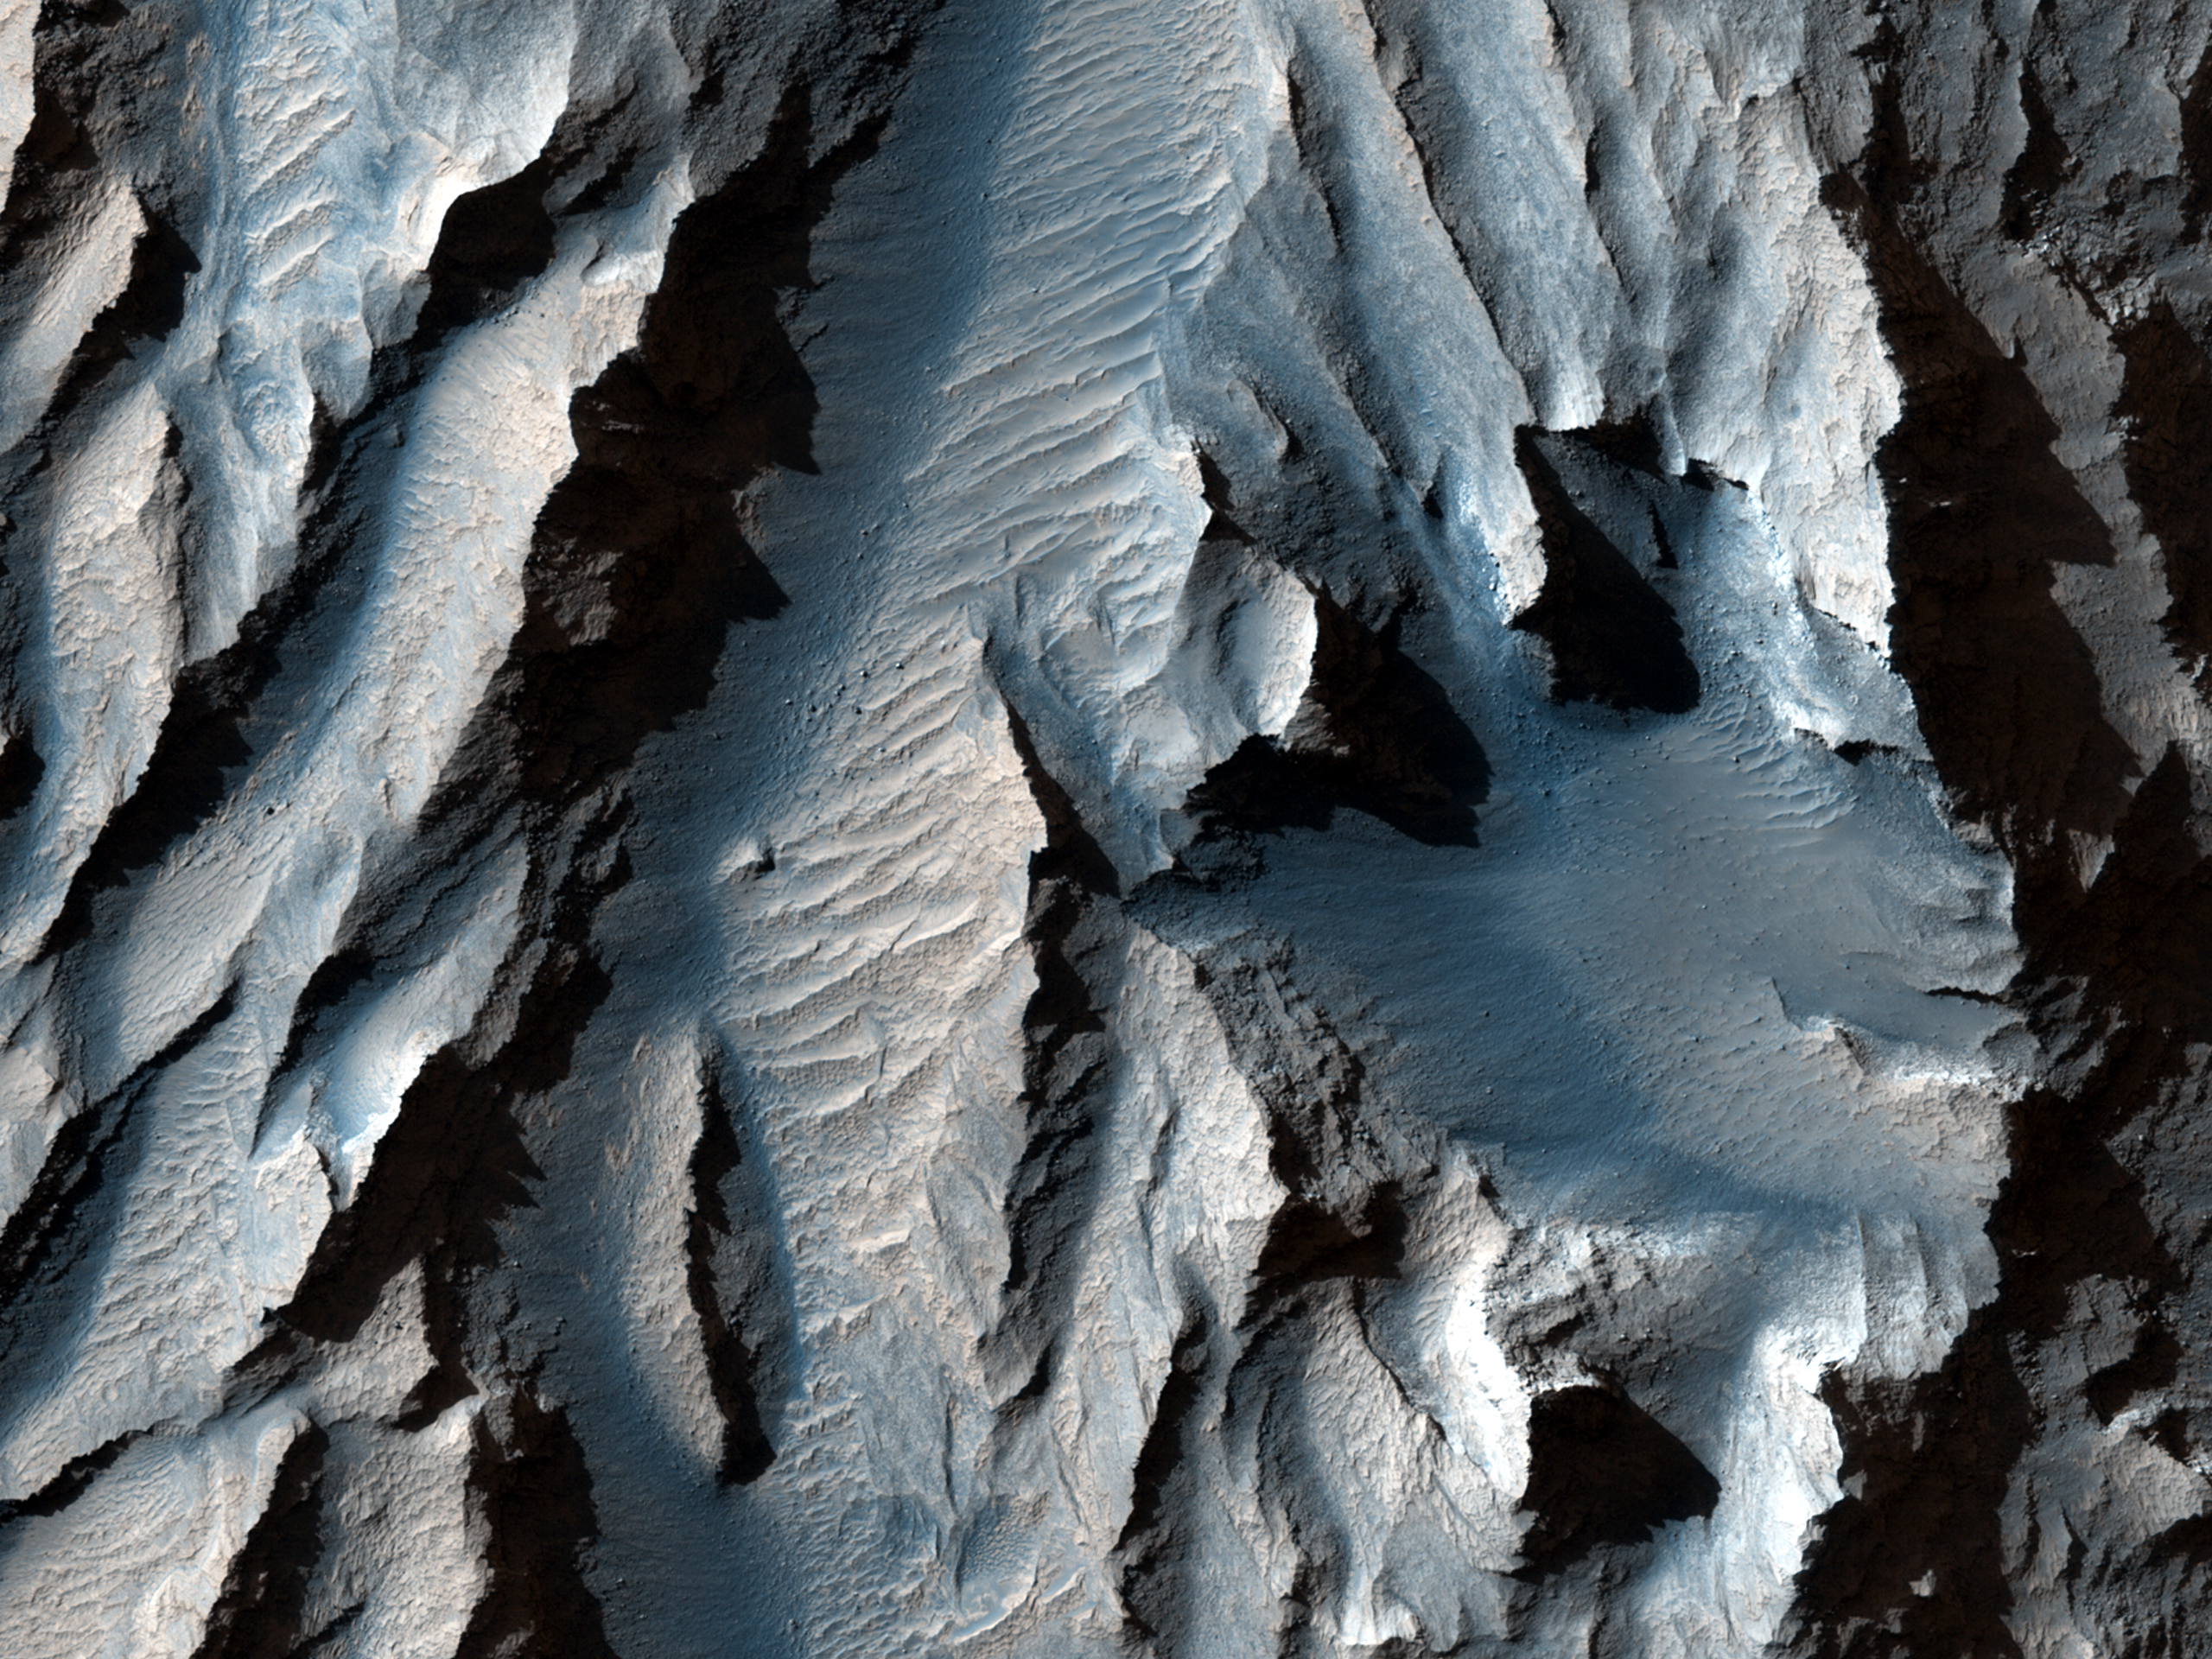

The Obliquity of Mars (Periodic Bedding in Tithonium Chasma)

Earth’s seasons are caused by the tilt of our planet’s rotational axis to the orbital plane or obliquity. Mars’ obliquity is currently about 25 degrees, which is not much different from Earth’s 23 degrees. However, numerical calculations by scientists at the Paris Observatory and Massachusetts Institute of Technology suggest that this near-agreement is a coincidence.

Under the influence of gravitational torques from other planets, Mars’ obliquity varies chaotically, probably reaching values greater than 60 degrees and lower than 10 degrees. By contrast, Earth’s obliquity appears to have been limited to small variations from its current value because of the stabilizing gravitational influence of the Moon. If the calculations are correct, then for most of the Solar System’s history, the obliquity of Mars was greater than 25 degrees. This would produce warmer summers and colder winters than on present-day Mars. On Earth, a recent 1 degree rise in obliquity is believed to have triggered ice sheet retreat from the current location of New York City to Greenland. The climatic consequences of 50 degree changes in obliquity on Mars remain unknown.

It is possible, though unproven, that higher obliquity triggered partial melting of some of Mars’ water ice. Our best chance at understanding this is to find piles of ice, dust, silt or sand that accumulated over many cycles of obliquity change. Chemical, mineralogical and isotopic variations within those piles could then offer clues to about past climate changes. On Mars, sediment layers of near-uniform thickness visible from orbit are a fingerprint of deposits that record many cycles of obliquity change.

This HiRISE image of an east-facing slope in Tithonium Chasma was taken to follow up an earlier Context Camera image that seemed to show sediment layers of near-uniform thickness. These sediment layers are the dark and light stripes that run diagonally across the center of the observation. In this top-down view, afternoon sunlight picks out subtle east-west trending ridges in the east-facing slope. The dark and light stripes appear to deflect to the east (downslope) across the ridges. To a geologist, this outcrop pattern shows that the dip of the ancient sediment layers is gentler than the slope of the modern hillside. Further analysis of the image may determine whether these layers do record ancient obliquity-driven climate change on Mars.

HiRISE is one of six instruments on NASA’s Mars Reconnaissance Orbiter. The University of Arizona, Tucson, operates the orbiter’s HiRISE camera, which was built by Ball Aerospace & Technologies Corp., Boulder, Colo. NASA’s Jet Propulsion Laboratory, a division of the California Institute of Technology in Pasadena, manages the Mars Reconnaissance Orbiter Project for the NASA Science Mission Directorate, Washington.

Credit: NASA/JPL-Caltech/Univ. of Arizona